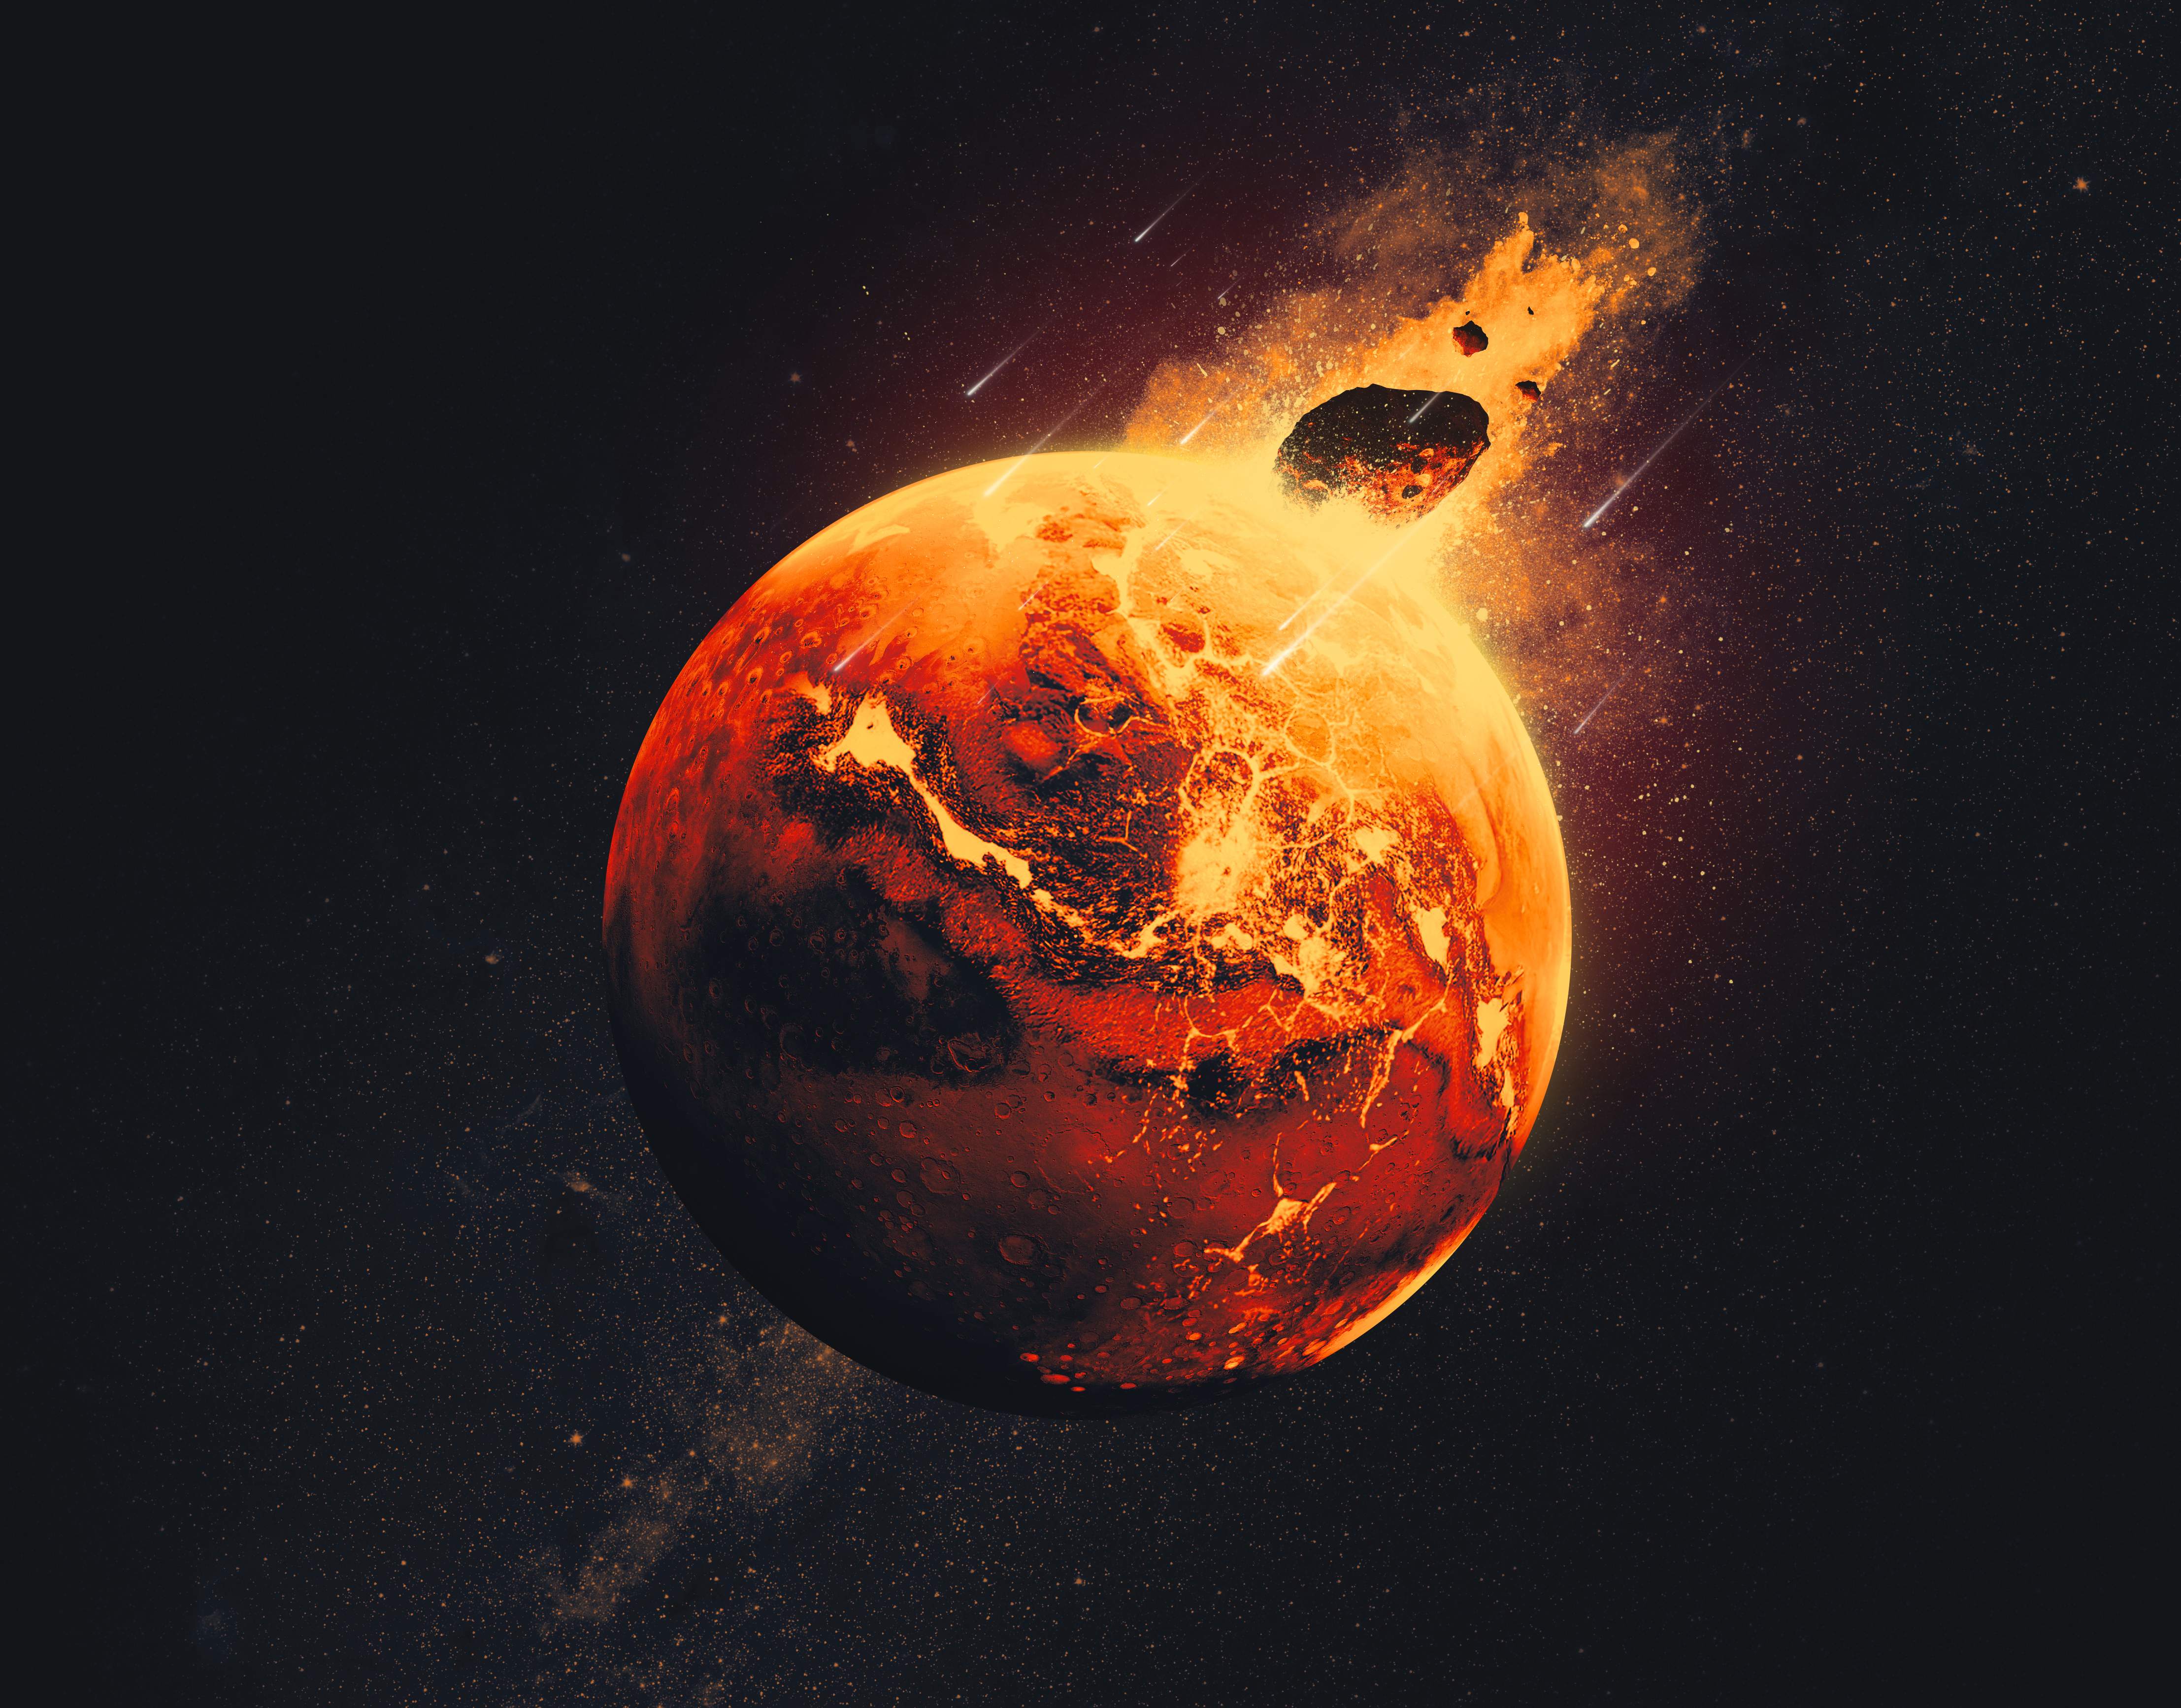

Giant Impacts on Ancient Mars (Artist’s Concept)

Figure A

This artist’s concept depicts a scene from 4.5 billion years ago, when scientists believe giant impacts occurred on Mars, injecting debris deep into the planet’s mantle. NASA’s InSight lander detected this debris before the mission’s end in 2022, and these findings from the mission were published in the journal Science on Aug. 28, 2025.

The early solar system had many space rocks bashing into the young planets, and smaller impactors can be seen surrounding this giant one in the image. The giant asteroids or comets that sent debris into the Martian mantle would have released enough energy to melt continent-size swaths of the early crust and mantle into vast magma oceans.

Figure A is an uncropped version of the artist’s concept.

NASA’s Jet Propulsion Laboratory managed InSight for the agency’s Science Mission Directorate. InSight was part of NASA’s Discovery Program, managed by the agency’s Marshall Space Flight Center in Huntsville, Alabama. Lockheed Martin Space in Denver built the InSight spacecraft, including its cruise stage and lander, and supported spacecraft operations for the mission.

A number of European partners, including France’s Centre National d’Études Spatiales (CNES) and the German Aerospace Center (DLR), are supporting the InSight mission. CNES provided the Seismic Experiment for Interior Structure (SEIS) instrument to NASA, with the principal investigator at IPGP (Institut de Physique du Globe de Paris). Significant contributions for SEIS came from IPGP; the Max Planck Institute for Solar System Research (MPS) in Germany; the Swiss Federal Institute of Technology (ETH Zurich) in Switzerland; Imperial College London and Oxford University in the United Kingdom; and JPL. DLR provided the Heat Flow and Physical Properties Package (HP3) instrument, with significant contributions from the Space Research Center (CBK) of the Polish Academy of Sciences and Astronika in Poland. Spain’s Centro de Astrobiología (CAB) supplied the temperature and wind sensors.

Credit: NASA/JPL-Caltech